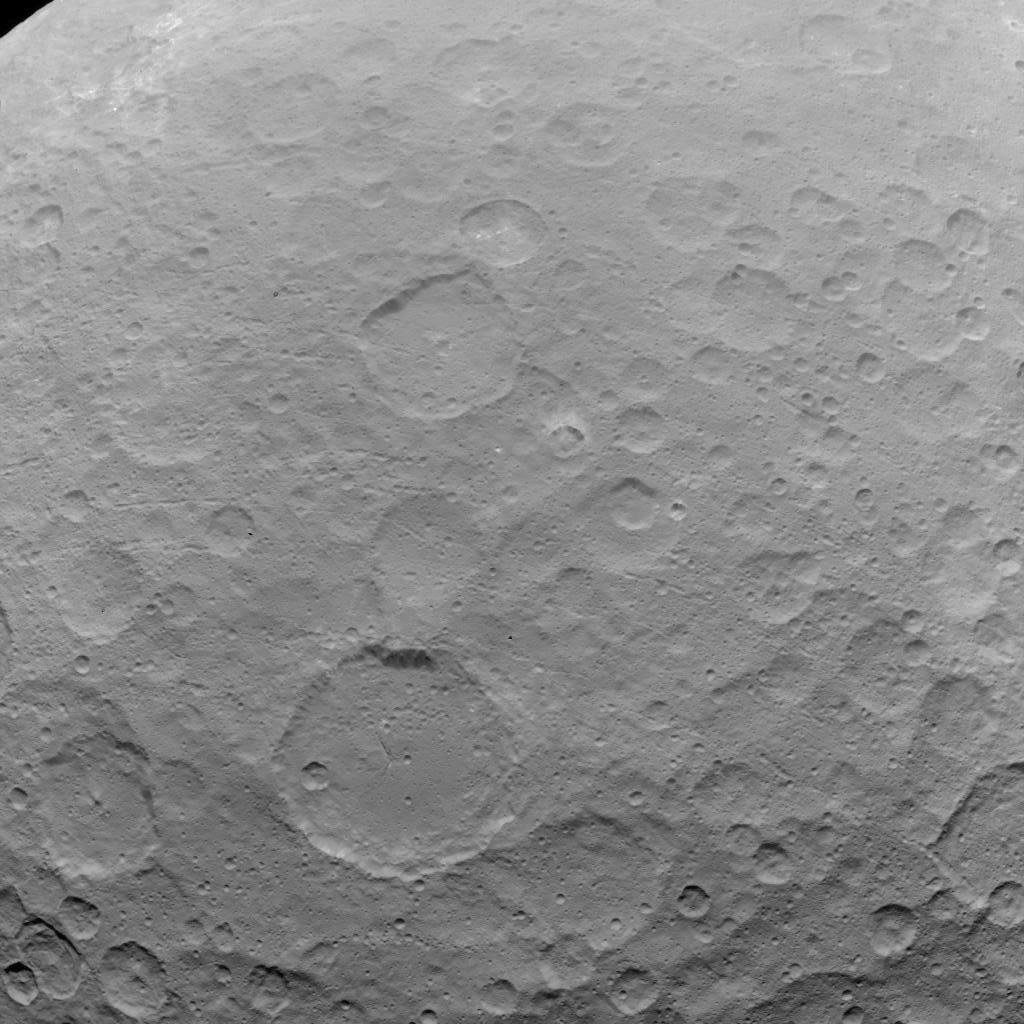

Dawn OpNav9 Image 1

This image of Ceres is part of a sequence taken by NASA’s Dawn spacecraft on May 22, 2015, from a distance of 3,200 miles (5,100 kilometers) with a resolution of 1,600 feet (480 meters) per pixel.

Dawn’s mission is managed by JPL for NASA’s Science Mission Directorate in Washington. Dawn is a project of the directorate’s Discovery Program, managed by NASA’s Marshall Space Flight Center in Huntsville, Alabama. UCLA is responsible for overall Dawn mission science. Orbital ATK, Inc., in Dulles, Virginia, designed and built the spacecraft. The German Aerospace Center, the Max Planck Institute for Solar System Research, the Italian Space Agency and the Italian National Astrophysical Institute are international partners on the mission team.

Credit: NASA/JPL-Caltech/UCLA/MPS/DLR/IDA